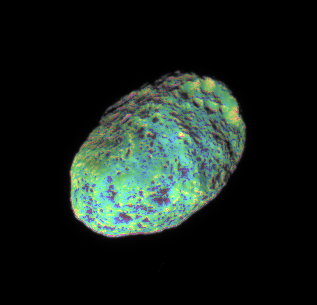

Eroded Moon

This extreme false-color view of Hyperion shows color variation across the impact-blasted surface of the tumbling moon.

To create this false-color view, ultraviolet, green and infrared images were combined into a single picture that isolates and maps regional color differences. This “color map” was then superposed over a clear-filter image that preserves the relative brightness across the body.

The combination of the color map and brightness image shows how colors vary across Hyperion’s surface in relation to geologic features. The origin of the color differences is not yet understood, but may be caused by subtle differences in the surface composition or the sizes of grains making up the icy surface material on Hyperion (280 kilometers, or 174 miles across).

The images used to create this view were acquired using the Cassini spacecraft narrow-angle camera on June 28, 2006 at a distance of approximately 294,000 kilometers (183,000 miles) from Hyperion. Image scale is 2 kilometers (1 mile) per pixel.

The Cassini-Huygens mission is a cooperative project of NASA, the European Space Agency and the Italian Space Agency. The Jet Propulsion Laboratory, a division of the California Institute of Technology in Pasadena, manages the mission for NASA’s Science Mission Directorate, Washington, D.C. The Cassini orbiter and its two onboard cameras were designed, developed and assembled at JPL. The imaging operations center is based at the Space Science Institute in Boulder, Colo.

Credit: NASA/JPL/Space Science Institute